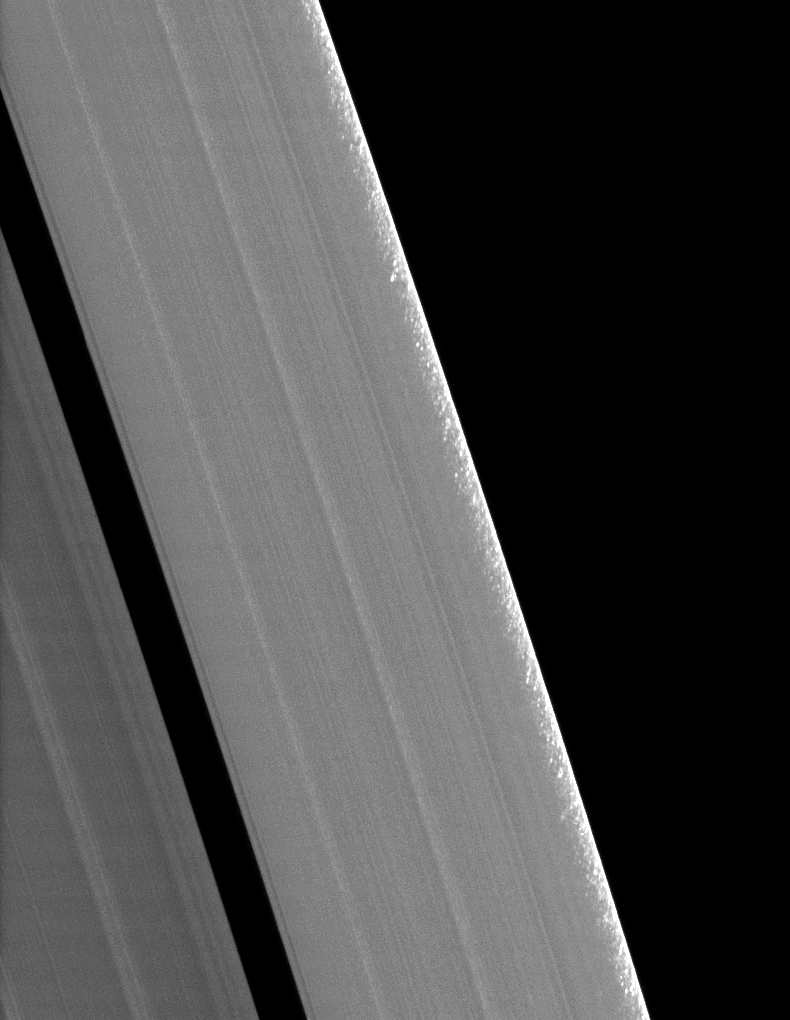

Equinoctial Clumps

Clumps of ring material are revealed along the edge of Saturn’s A ring in this image taken during the planet’s August 2009 equinox.

The granular appearance of the outer edge of the A ring, first discovered soon after Cassini’s orbit insertion, is likely created by gravitational clumping of particles there. As ring particles round the planet in their orbits in this particular region, they become perturbed by the gravitational forcing of Saturn’s two moons, Janus and Epimetheus, whose gravitational resonance at the A ring’s outer edge periodically forces the particles close together, promoting clumping (see PIA09892). The individual clumps in this image are a few kilometers across, with the largest being about 10 kilometers (6 miles).

Similar clumping is seen at the outer edge of the B ring where a resonance with Mimas has a similar effect on the ring particle orbits (see PIA11665 and PIA10421).

This view looks toward the southern side of the rings from about 18 degrees below the ringplane.

The image was taken in visible light with the Cassini spacecraft narrow-angle camera on Aug. 11, 2009. The view was acquired at a distance of approximately 190,000 kilometers (118,000 miles) from Saturn and at a sun-Saturn-spacecraft, or phase, angle of 94 degrees. Image scale is 780 meters (2,560 feet) per pixel.

The Cassini-Huygens mission is a cooperative project of NASA, the European Space Agency and the Italian Space Agency. The Jet Propulsion Laboratory, a division of the California Institute of Technology in Pasadena, manages the mission for NASA’s Science Mission Directorate, Washington, D.C. The Cassini orbiter and its two onboard cameras were designed, developed and assembled at JPL. The imaging operations center is based at the Space Science Institute in Boulder, Colo.

Credit: NASA/JPL/Space Science Institute